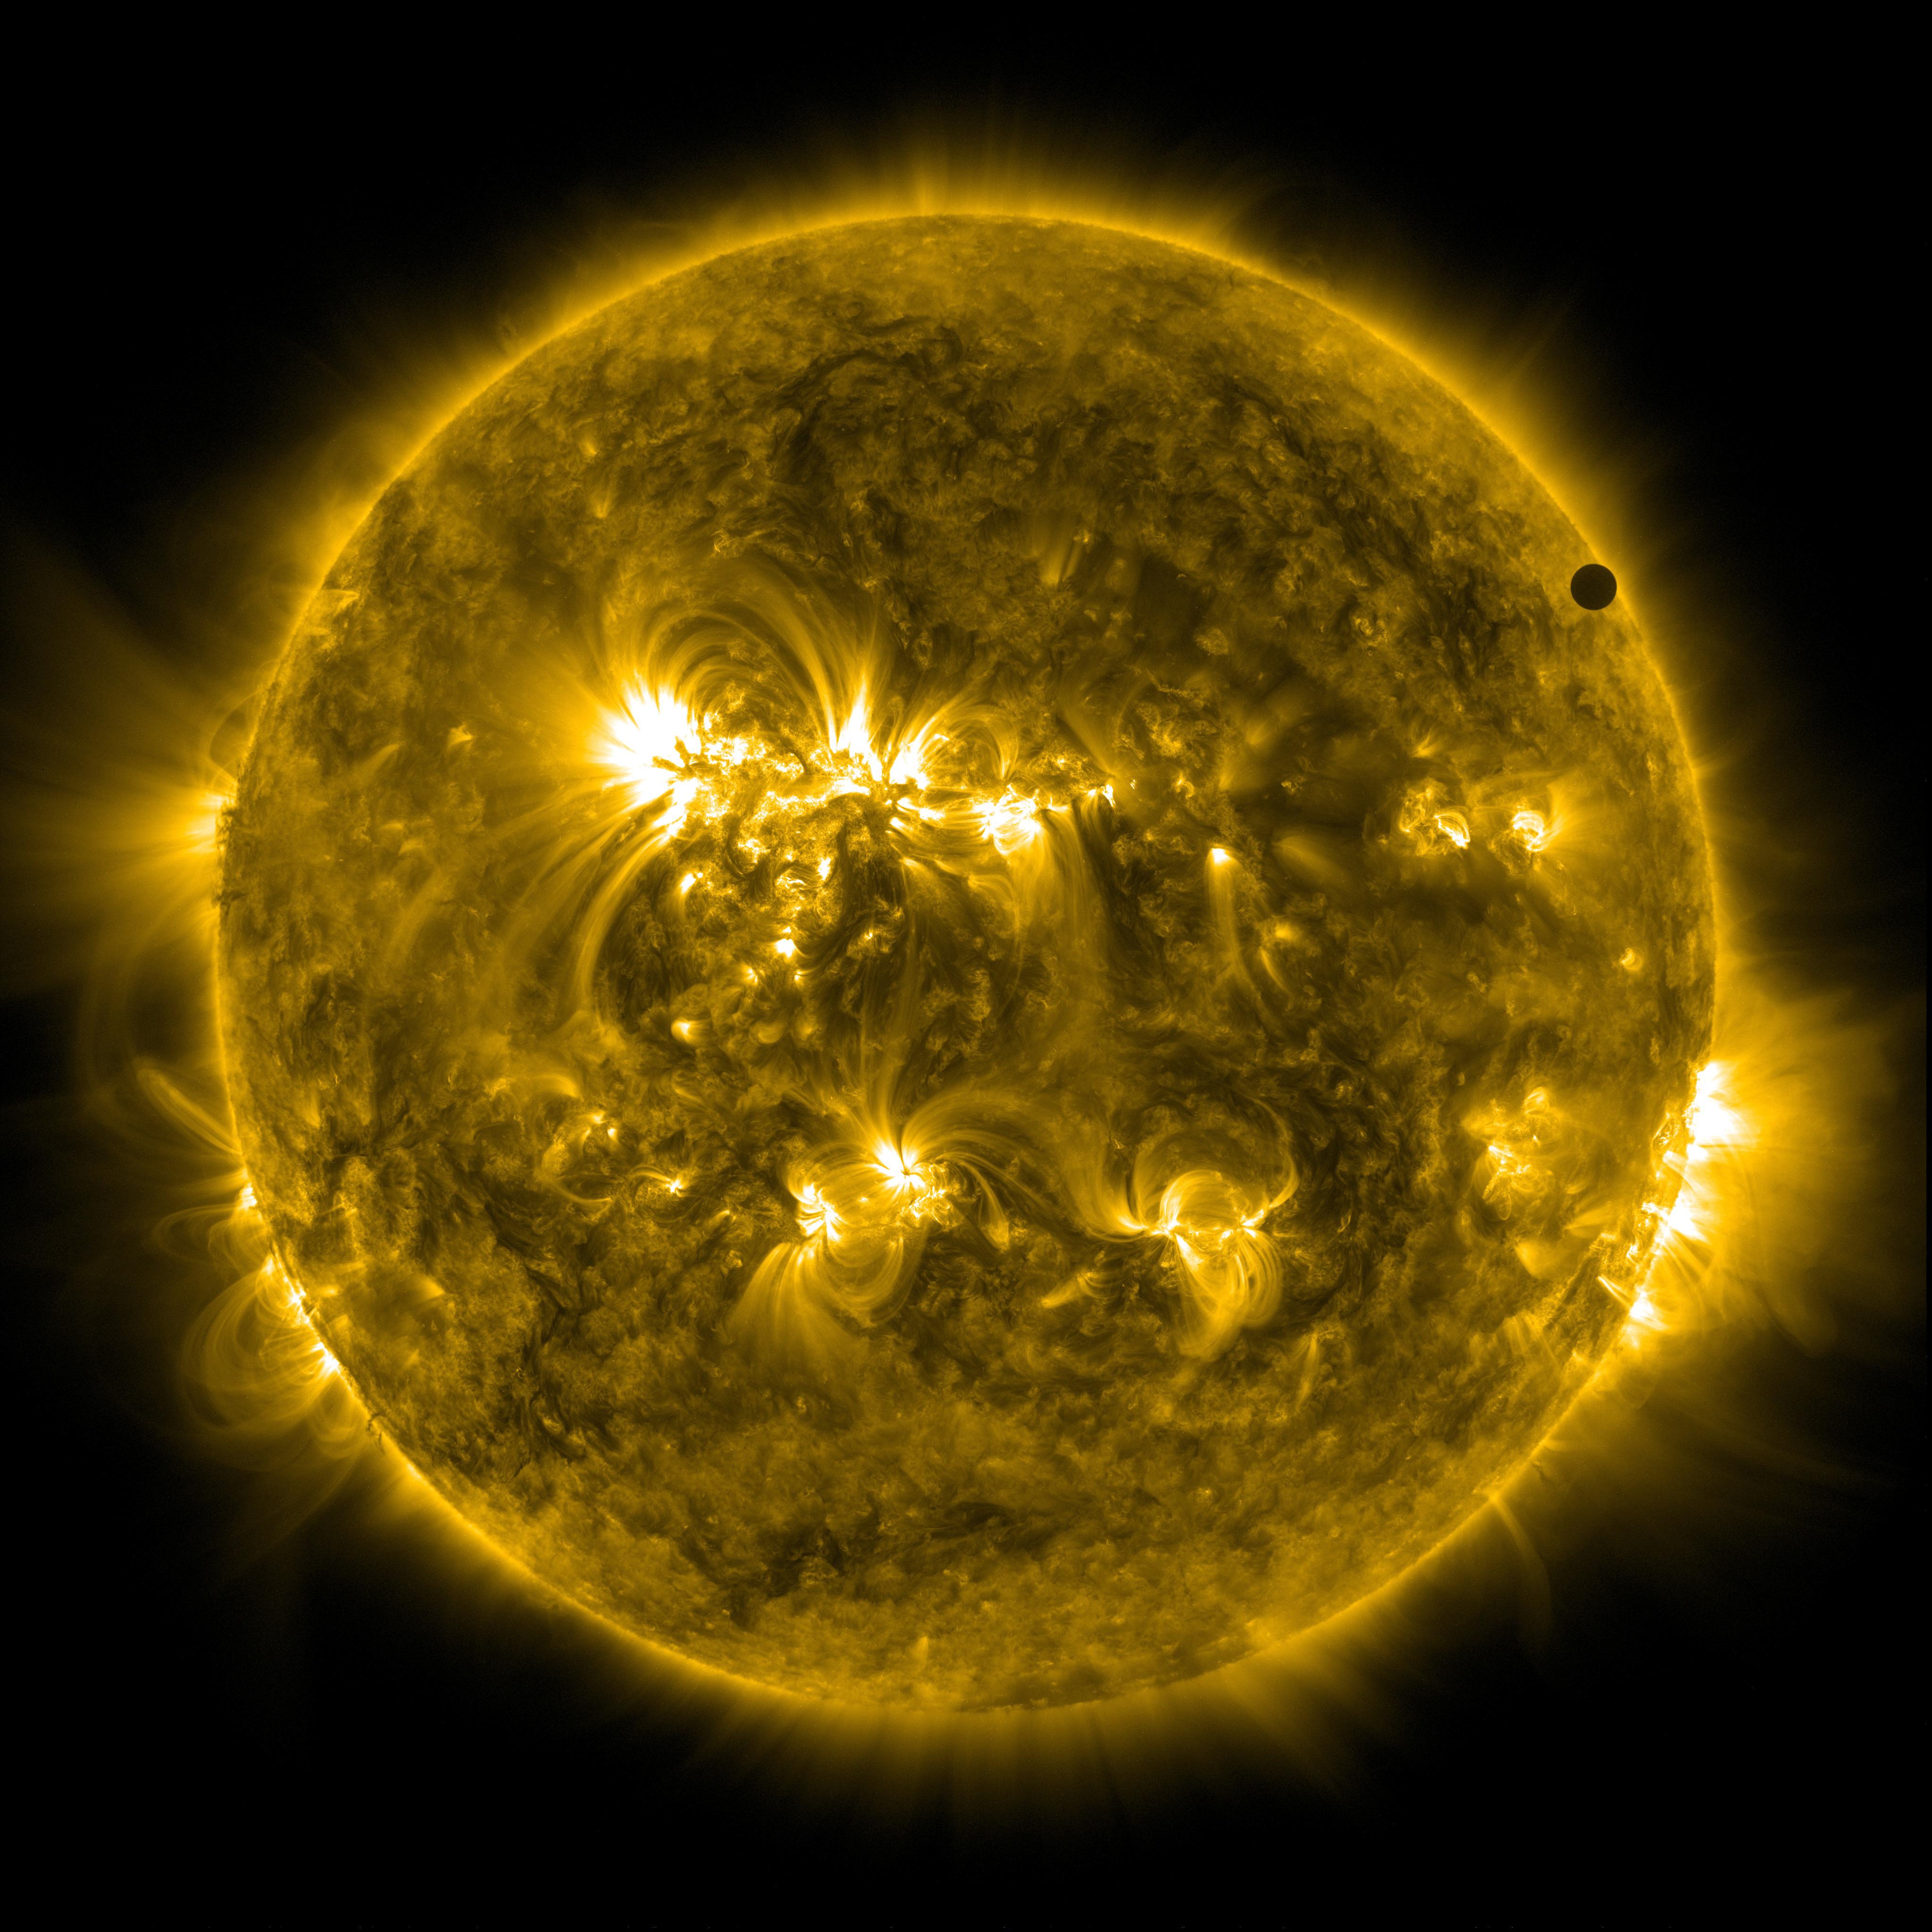

SDO's Ultra-high Definition View of 2012 Venus Transit - 171 Angstrom

NASA image captured June 6, 2012. On June 5-6 2012, SDO is collecting images of one of the rarest predictable solar events: the transit of Venus across the face of the sun. This event happens in pairs eight years apart that are separated from each other by 105 or 121 years. The last transit was in 2004 and the next will not happen until 2117.

Credit: NASA/SDO, AIA